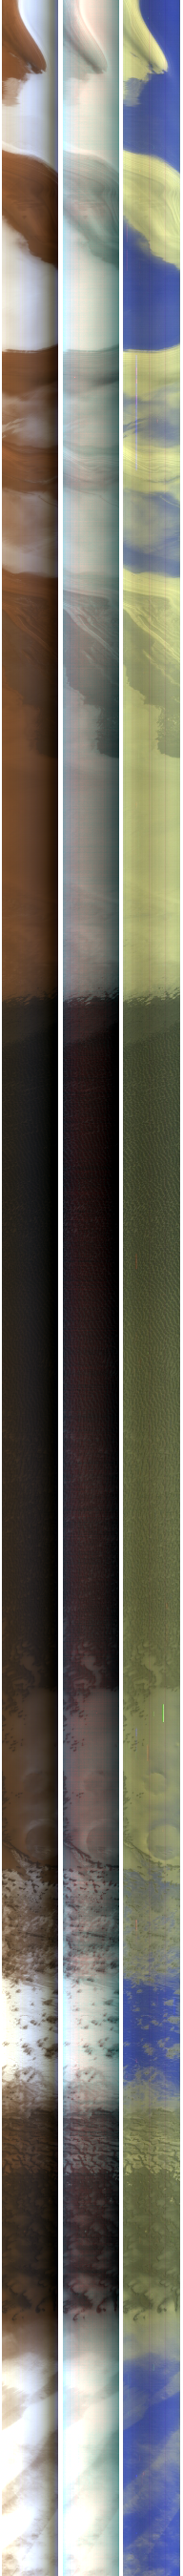

New Spectrometer Begins its Global Map of Mars

The Compact Reconnaissance Imaging Spectrometer for Mars, a mineral mapping instrument on NASA’s Mars Reconnaissance Orbiter (CRISM), began observing Mars after its lens cover was opened on Sept. 27, 2006.

This image shows one of the first regions of Mars measured after CRISM’s cover was opened.

CRISM takes images in two basic formats. The first format is a “targeted image” about 10 kilometers by 10 kilometers (about 6 miles by 6 miles), at about 18 meters (60 feet) per pixel, in 544 colors covering wavelengths of 0.36 to 3.92 micrometers. The second format is a lower-resolution strip 10 kilometers (6 miles) wide and thousands of kilometers long, at 200 meters (660 feet) per pixel, in 72 colors. Many thousands of these “multispectral survey” strips are used to build a global map.

The image is part of the second multispectral survey strip, taken at 22:36 UTC (6:36 p.m. EDT) on Sept. 27, 2006. Only minimal processing of the data has been done at this early point in the Mars Reconnaissance Orbiter’s mission. The strip crosses part of the north polar region named Olympia Undae, and stretches between 76.7 north latitude, 141.9 east longitude and 85.5 north, 115.8 east. From the top, the northern end of the image crosses layers of dusty and clean ice in the north polar cap. Moving south the image covers dusty sedimentary deposits, dark sand dunes, and outlying polar ice deposits. The full-resolution TIFF file can be viewed or downloaded here PIA08788.tif; the full-resolution JPEG can be viewed or downloaded here PIA08788.jpg.

This image shows three representations of the 72 colors. The left panel is a nearly true-color composite in which the blue, green, and red planes are 0.44, 0.53, and 0.60 micrometer light — nearly as the human eye would see. The contrast between the bright ice and dark dunes is so large that the dunes are barely seen. The middle panel is false color constructed from infrared wavelengths just beyond the range of the human eye. The blue, green, and red planes cover 0.80, 0.95, and 1.06 micrometer light. In this rendering of the data the differences between ice- and soil-rich regions are not as apparent because the colors of ice and dust are similar in this wavelength region. The right panel uses 1.15, 1.8, and 2.25 micrometer light in the blue, green and red planes and provides a dramatically different view of the scene. The areas of highest ice content appear in blue, and those with a mix of dust and ice — most of the scene — appear yellowish. The dunes are now visible against the ice because of their higher brightness at longer infrared wavelengths, and appear ruddy brown.

The Compact Reconnaissance Imaging Spectrometer for Mars is one of six science instruments on NASA’s Mars Reconnaissance Orbiter. Led by The Johns Hopkins University Applied Physics Laboratory, Laurel, Md., the CRISM team includes expertise from universities, government agencies and small businesses in the United States and abroad. NASA’s Jet Propulsion Laboratory, a division of the California Institute of Technology in Pasadena, Calif., manages the Mars Reconnaissance Orbiter mission for NASA’s Science Mission Directorate, Washington.

CRISM’s mission: Find the spectral fingerprints of aqueous and hydrothermal deposits and map the geology, composition and stratigraphy of surface features. The instrument will also watch the seasonal variations in Martian dust and ice aerosols, and water content in surface materials — leading to new understanding of the climate.

Credit: NASA/JPL/JHUAPL